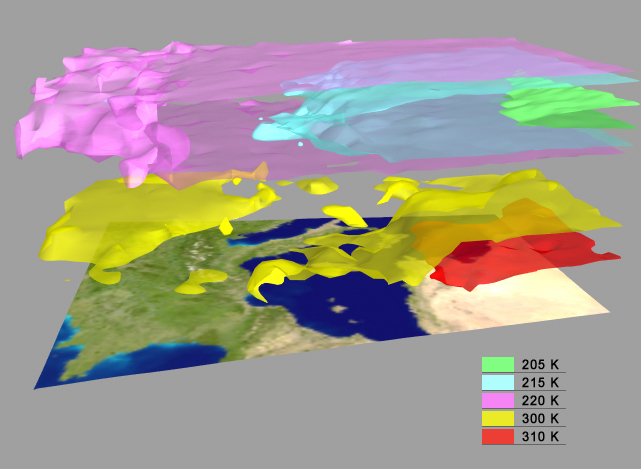

AIRS Retrieved Temperature Isotherms over Southern Europe

AIRS Retrieved Temperature Isotherms over Southern Europe viewed from the west, September 8, 2002. The isotherms in this map made from AIRS data show regions of the same temperature in the atmosphere.

About AIRS
The Atmospheric Infrared Sounder, AIRS, in conjunction with the Advanced Microwave Sounding Unit, AMSU, senses emitted infrared and microwave radiation from Earth to provide a three-dimensional look at Earth’s weather and climate. Working in tandem, the two instruments make simultaneous observations all the way down to Earth’s surface, even in the presence of heavy clouds. With more than 2,000 channels sensing different regions of the atmosphere, the system creates a global, three-dimensional map of atmospheric temperature and humidity, cloud amounts and heights, greenhouse gas concentrations, and many other atmospheric phenomena. Launched into Earth orbit in 2002, the AIRS and AMSU instruments fly onboard NASA’s Aqua spacecraft and are managed by NASA’s Jet Propulsion Laboratory in Pasadena, Calif., under contract to NASA. JPL is a division of the California Institute of Technology in Pasadena.

Credit: NASA/JPL